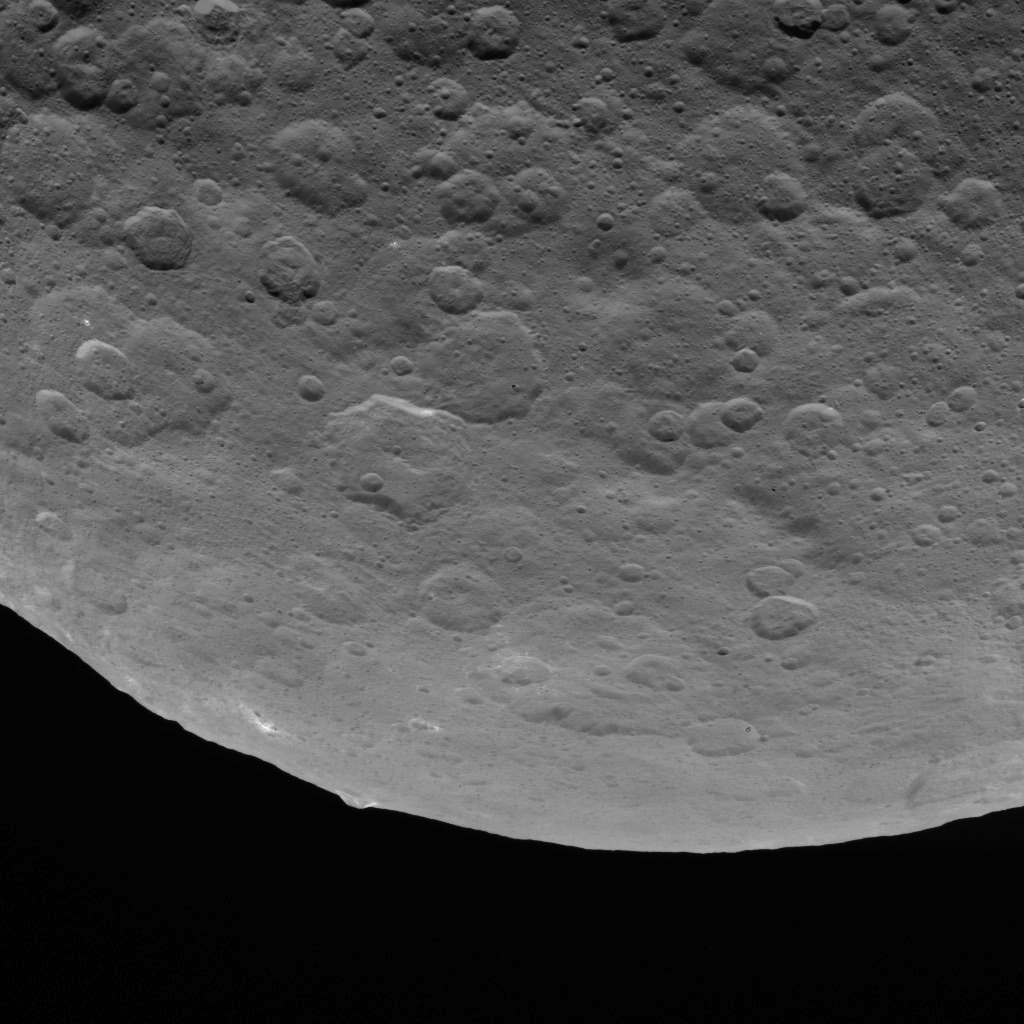

Dawn Survey Orbit Image 19

This image, taken by NASA’s Dawn spacecraft, shows dwarf planet Ceres from an altitude of 2,700 miles (4,400 kilometers). The image, with a resolution of 1,400 feet (410 meters) per pixel, was taken on June 18, 2015. A mountain 3 miles (5 kilometers) high, surrounded by relatively smooth terrain, can be seen near the center of the limb. The same feature can be seen in PIA19586.

Dawn’s mission is managed by JPL for NASA’s Science Mission Directorate in Washington. Dawn is a project of the directorate’s Discovery Program, managed by NASA’s Marshall Space Flight Center in Huntsville, Alabama. UCLA is responsible for overall Dawn mission science. Orbital ATK, Inc., in Dulles, Virginia, designed and built the spacecraft. The German Aerospace Center, the Max Planck Institute for Solar System Research, the Italian Space Agency and the Italian National Astrophysical Institute are international partners on the mission team.

Credit: NASA/JPL-Caltech/UCLA/MPS/DLR/IDA